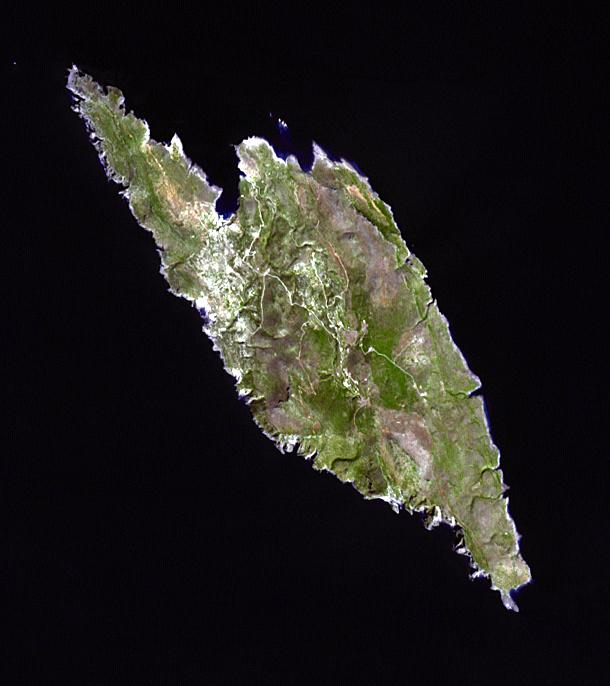

Antikythera Island, Greece

Antikythera is a Greek island in the Aegean Sea. With a population of 44, its main settlement is the port of Patamos. In 1900 sponge divers found a 1st century BC shipwreck, yielding numerous bronze and marble statues, as well as the corroded remnants of the oldest known analog computer. Known as the Antikythera Mechanism, it is a complicated device of dials and wheels that plotted the positions of the sun, five planets, phases of the moon, and solar and lunar eclipses. The image was acquired on 29 September 2013, covers an area of 9.2 x 10.3 km, and is located at 35.9 degrees north, 23.3 degrees south.

With its 14 spectral bands from the visible to the thermal infrared wavelength region and its high spatial resolution of 15 to 90 meters (about 50 to 300 feet), ASTER images Earth to map and monitor the changing surface of our planet. ASTER is one of five Earth-observing instruments launched Dec. 18, 1999, on Terra. The instrument was built by Japan’s Ministry of Economy, Trade and Industry. A joint U.S./Japan science team is responsible for validation and calibration of the instrument and data products.

The broad spectral coverage and high spectral resolution of ASTER provides scientists in numerous disciplines with critical information for surface mapping and monitoring of dynamic conditions and temporal change. Example applications are: monitoring glacial advances and retreats; monitoring potentially active volcanoes; identifying crop stress; determining cloud morphology and physical properties; wetlands evaluation; thermal pollution monitoring; coral reef degradation; surface temperature mapping of soils and geology; and measuring surface heat balance.

The U.S. science team is located at NASA’s Jet Propulsion Laboratory, Pasadena, Calif. The Terra mission is part of NASA’s Science Mission Directorate, Washington, D.C.

Credit: NASA/GSFC/METI/ERSDAC/JAROS, and U.S./Japan ASTER Science Team